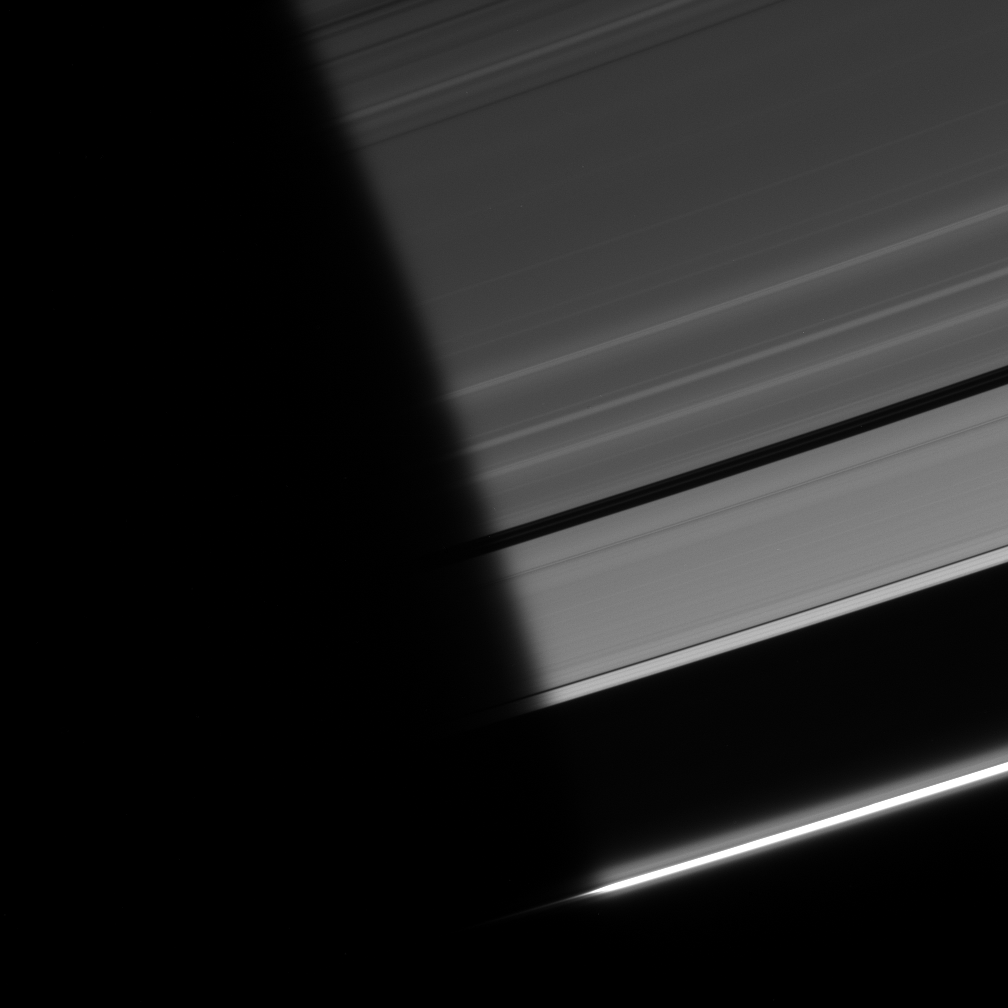

Into the Light

As ring particles emerge from the darkness of Saturn’s shadow, they pass through a region of twilight. The Sun’s light, refracted by the planet’s atmosphere, peeks around the limb, followed shortly by the Sun itself (see PIA08329 for an example of this effect).

The “penumbra” is the narrow fringe region of the planet’s shadow where part (but not all) of the Sun is visible around the side of the planet, creating only a partial shadow there and making the shadow edge look fuzzy.

The A and F rings are captured here. This view looks toward the unlit side of the rings from about 20 degrees above the ringplane. Two faint ringlets can be seen within the Encke gap, which stretches out of the blackness at center and toward right.

The image was taken in visible light with the Cassini spacecraft narrow-angle camera on Sept. 12, 2006 at a distance of approximately 1.5 million kilometers (900,000 miles) from Saturn and at a Sun-Saturn-spacecraft, or phase, angle of 163 degrees. Image scale is about 9 kilometers (5 miles) per pixel.

The Cassini-Huygens mission is a cooperative project of NASA, the European Space Agency and the Italian Space Agency. The Jet Propulsion Laboratory, a division of the California Institute of Technology in Pasadena, manages the mission for NASA’s Science Mission Directorate, Washington, D.C. The Cassini orbiter and its two onboard cameras were designed, developed and assembled at JPL. The imaging operations center is based at the Space Science Institute in Boulder, Colo.

Credit: NASA/JPL/Space Science Institute